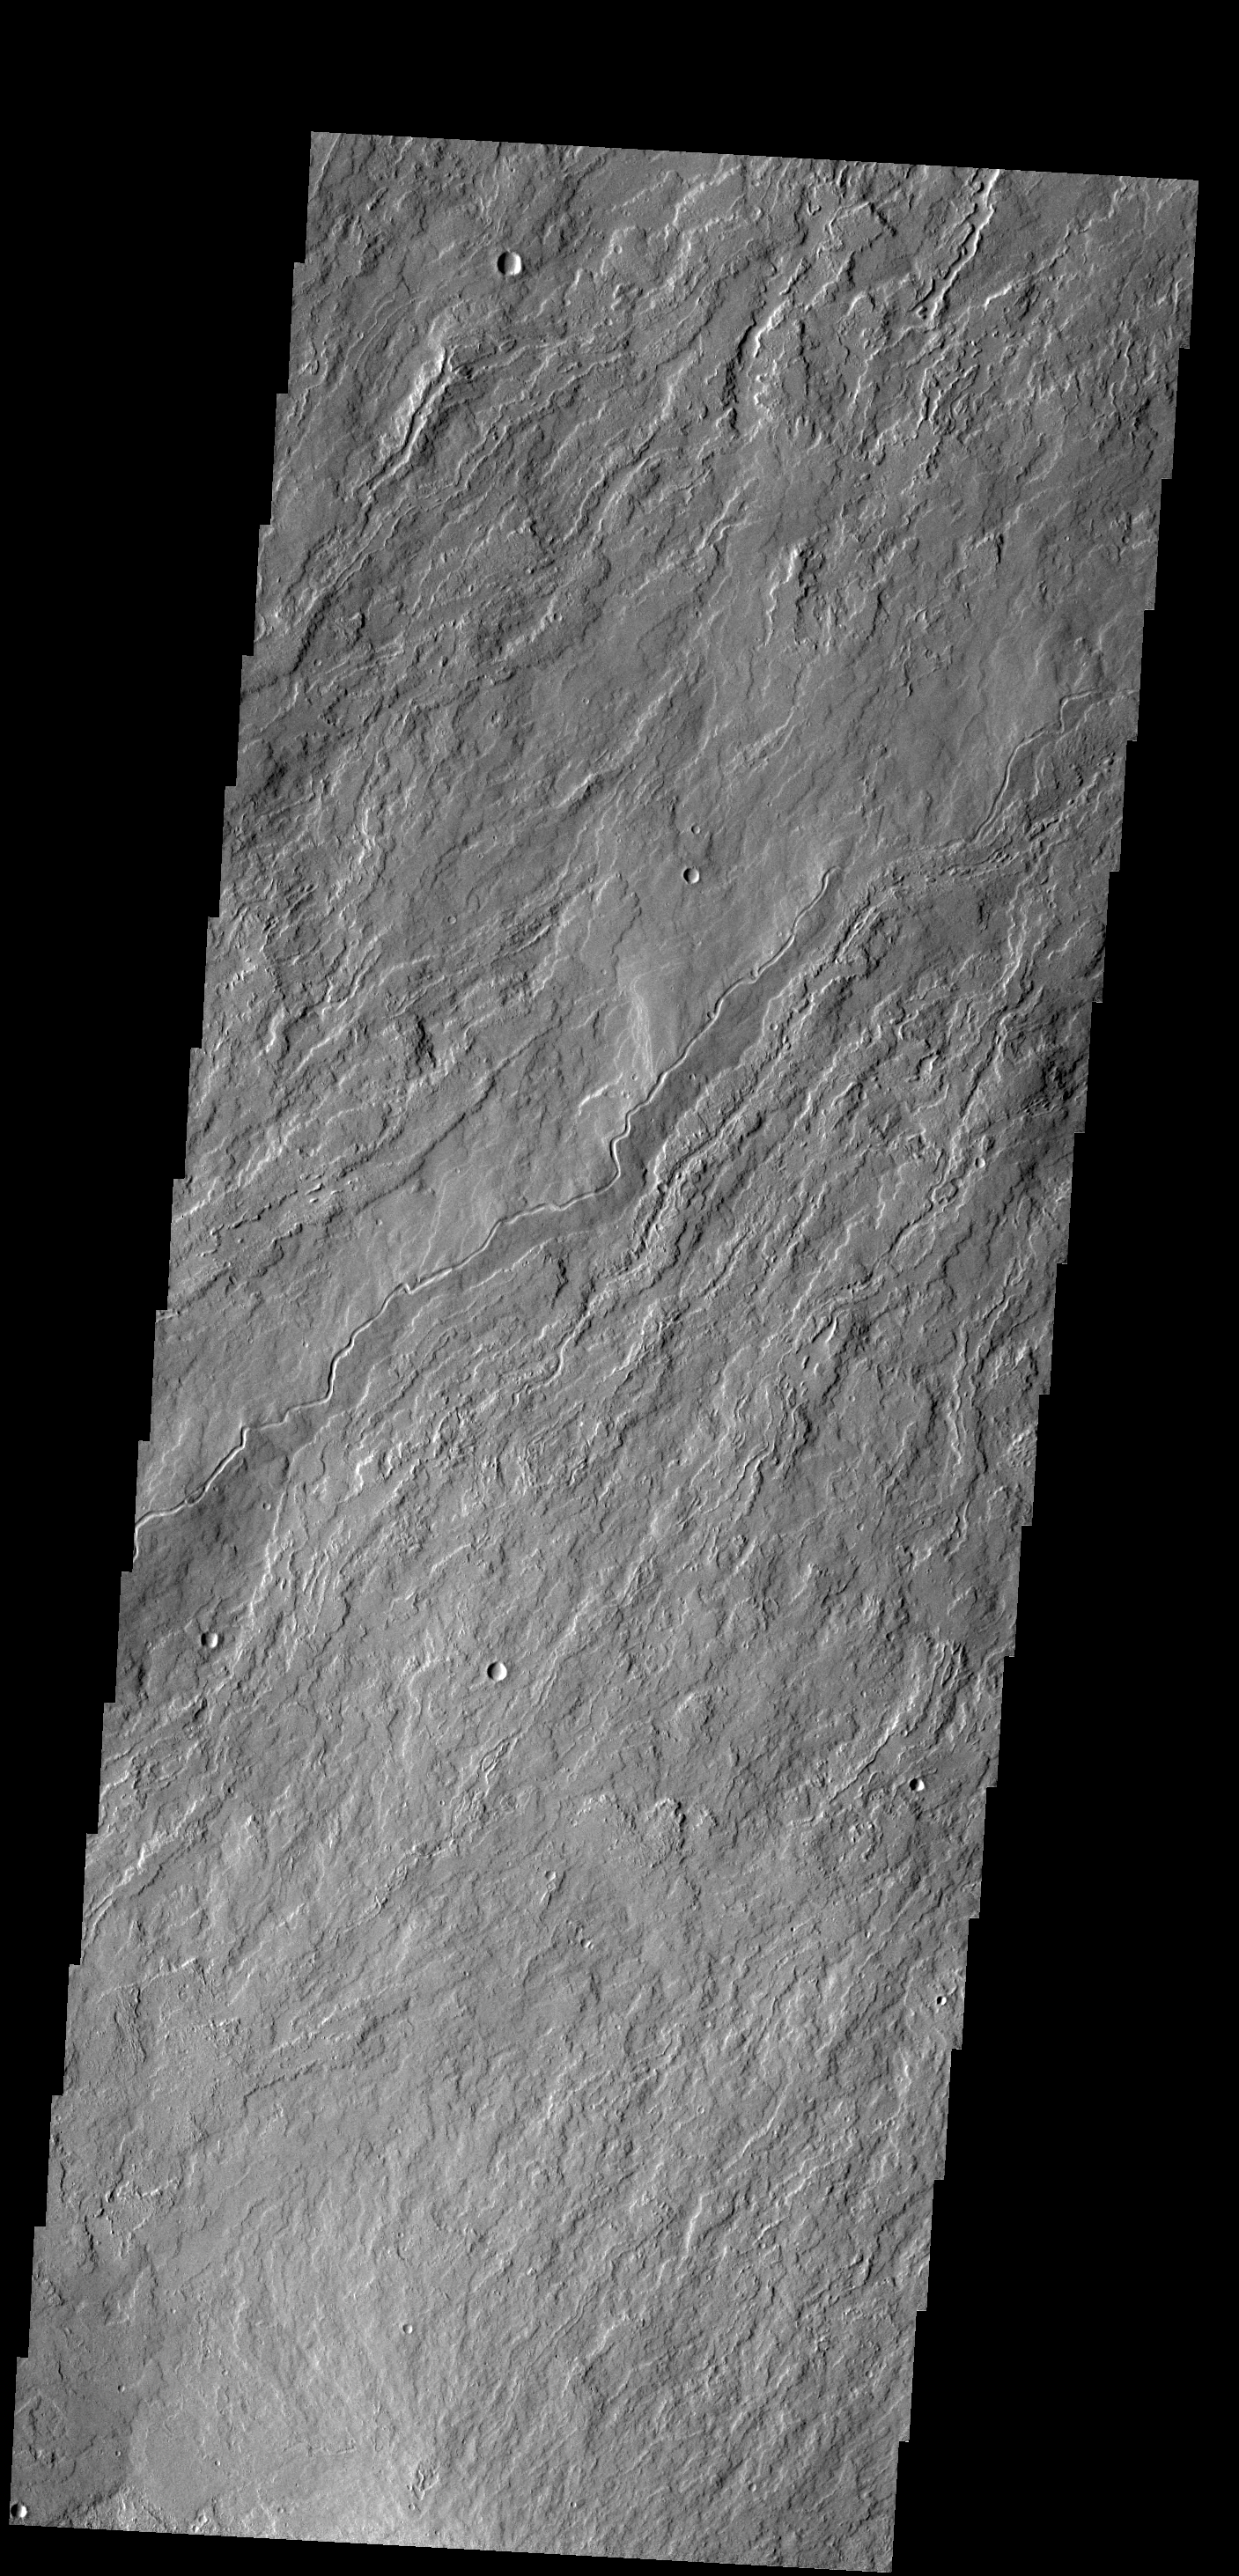

Olympus Mons

The narrow flows and channels in this VIS image are located on the northeastern margin of Olympus Mons.

Credit: NASA/JPL-Caltech/ASU